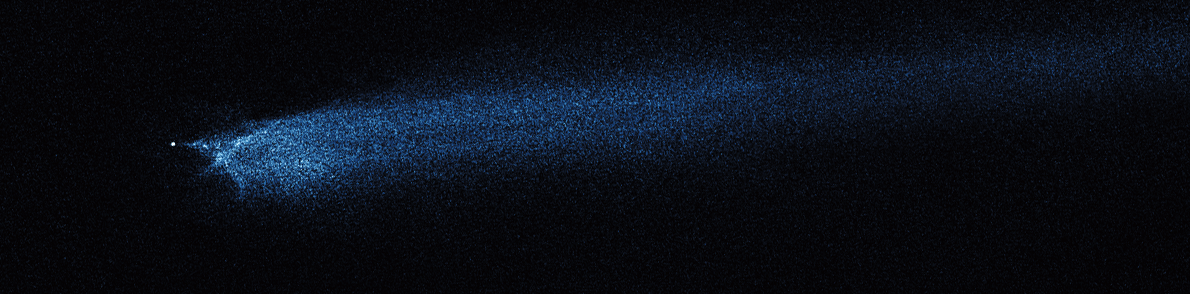

Hubble WFC3 Image of P/2010 A2 (January 29, 2010)

Object Name: Asteroid P/2010 A2
Object Description: Asteroid Belt Impact Object
Instrument: HST/WFC3/UVIS
Filters: F606W (V)

This image was originally black and white and recorded only overall brightness. These brightness values were translated into a range of bluish hues. Such color "maps" can be useful in helping to distinguish subtly varying brightness in an image.

Credit: NASA, ESA, and D. Jewitt (UCLA)